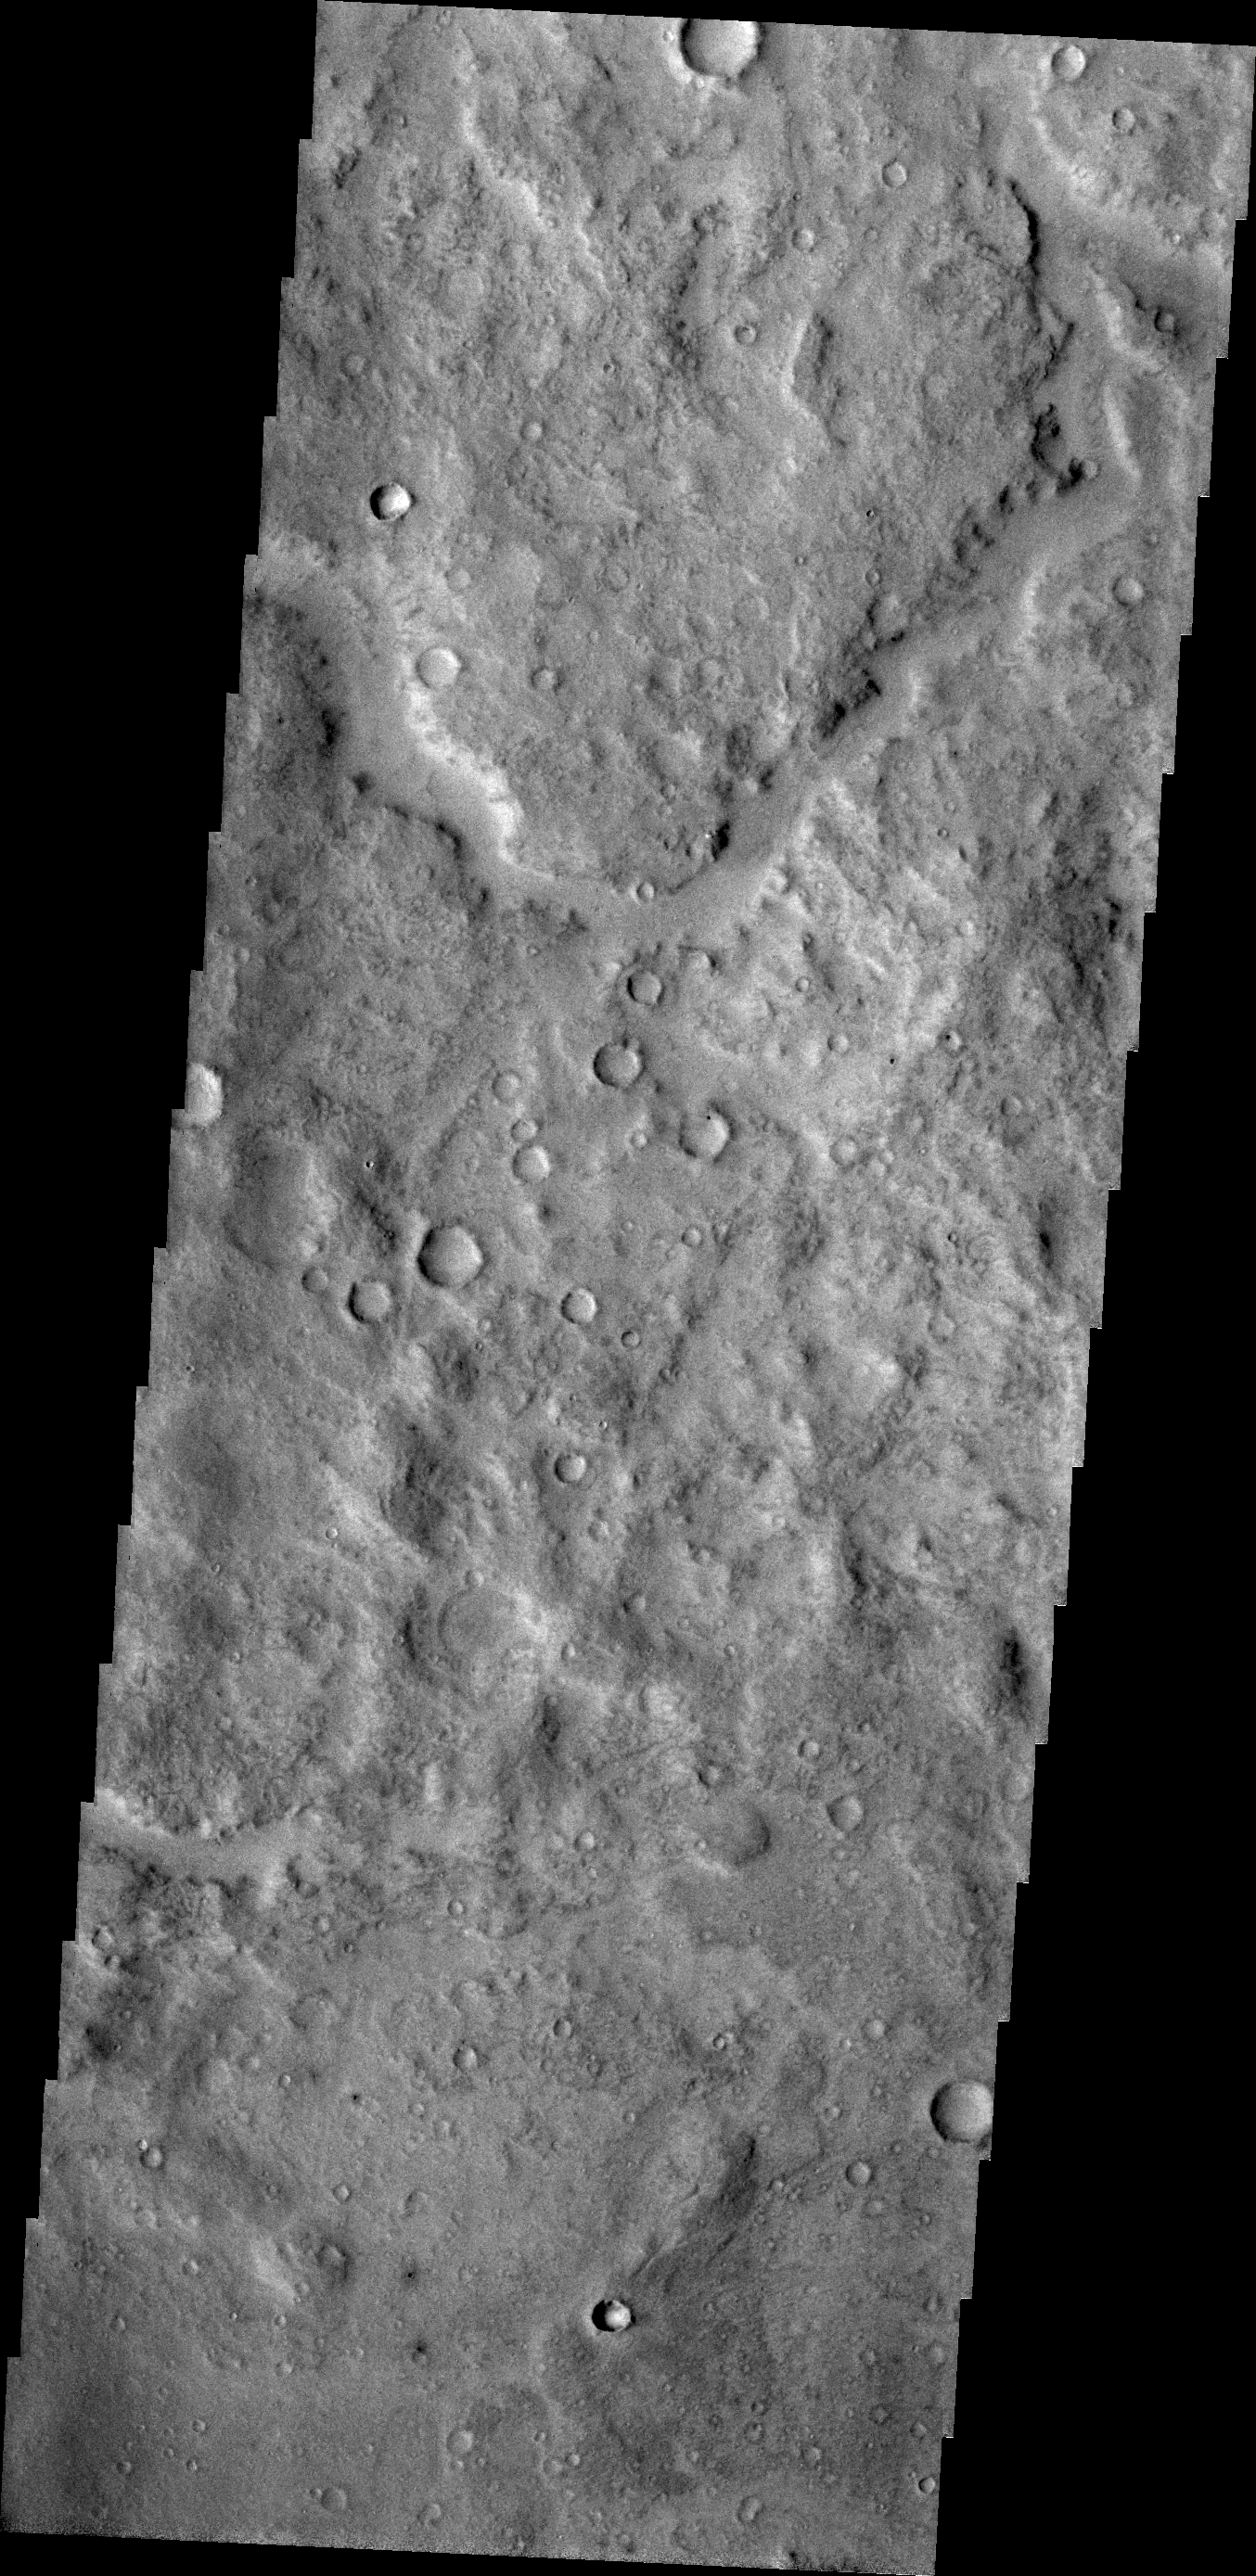

Channel

An unnamed channel dissects the surface of Terra Cimmeria.

Credit: NASA/JPL/ASU